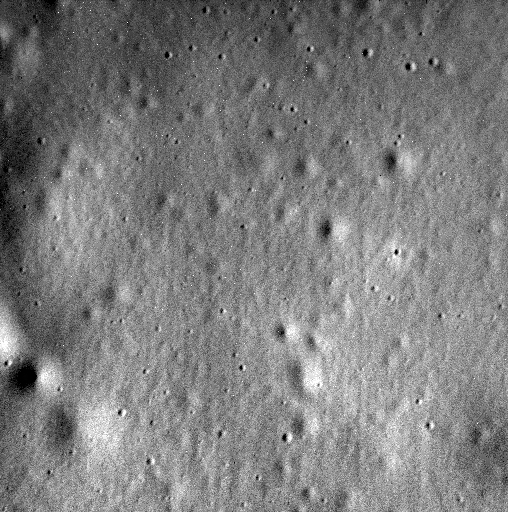

MESSENGER’s Final Image

Today, the MESSENGER spacecraft sent its final image.

Originally planned to orbit Mercury for one year, the mission exceeded all expectations, lasting for over four years and acquiring extensive datasets with its seven scientific instruments and radio science investigation. This afternoon, the spacecraft succumbed to the pull of solar gravity and impacted Mercury’s surface. The image shown here is the last one acquired and transmitted back to Earth by the mission. The image is located within the floor of the 93-kilometer-diameter crater Jokai. The spacecraft struck the planet just north of Shakespeare basin.

Date acquired: April 30, 2015
Image Mission Elapsed Time (MET): 72716050
Image ID: 8422953
Instrument: Narrow Angle Camera (NAC) of the Mercury Dual Imaging System (MDIS)
Center Latitude: 72.0°
Center Longitude: 223.8° E
Resolution: 2.1 meters/pixel
Scale: This image is about 1 kilometers (0.6 miles) across
Incidence Angle: 57.9°
Emission Angle: 56.5°
Phase Angle: 40.7°

As the first spacecraft ever to orbit Mercury, MESSENGER revolutionized our understanding of the Solar System’s innermost planet, as well as accomplished technological firsts that made the mission possible. Check out these movies of the Top 10 Science Results and the Top 10 Technology Innovations from the mission.

For information regarding the use of images, see the MESSENGER image use policy.

Credit: NASA/Johns Hopkins University Applied Physics Laboratory/Carnegie Institution of Washington